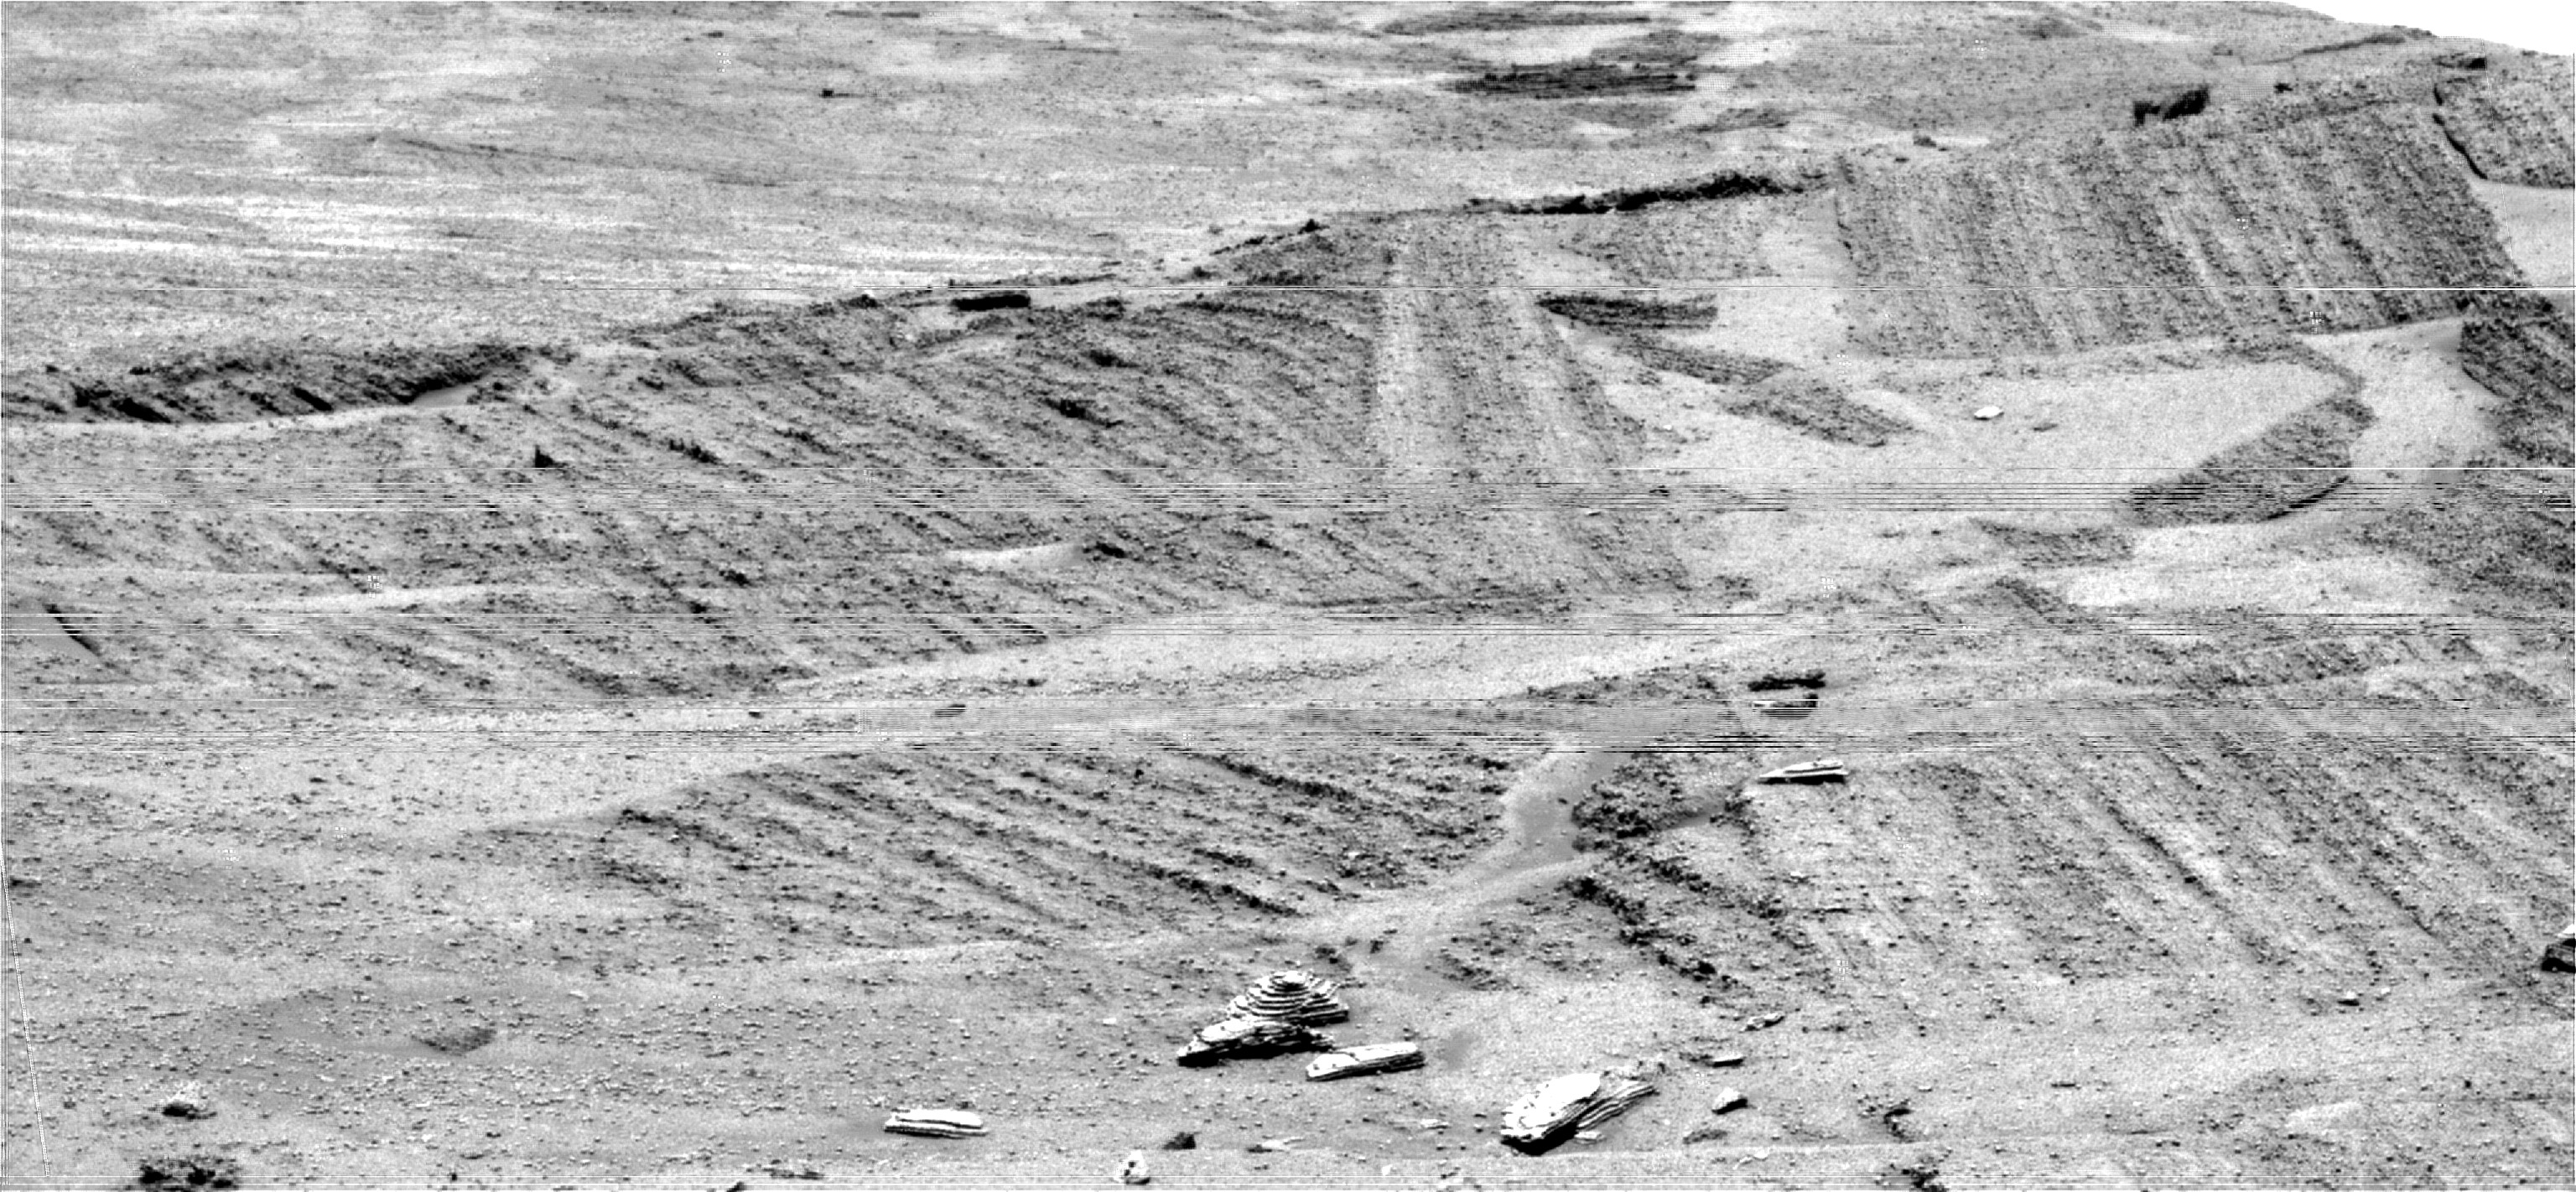

Angled Layers in Super Resolution

Researchers used a special imaging technique with the panoramic camera on NASA’s Mars Exploration Rover Opportunity to get as detailed a look as possible at a target region near eastern foot of “Burns Cliff.” The intervening terrain was too difficult for driving the rover closer. The target is the boundary between two sections of layered rock. The layers in lower section (left) run at a marked angle to the layers in next higher section (right).

This view is the product of a technique called super resolution. It was generated from data acquired on sol 288 of Opportunity’s mission (Nov. 14, 2004) from a position along the southeast wall of “Endurance Crater.” Resolution slightly higher than normal for the panoramic camera was synthesized for this view by combining 17 separate images of this scene, each one “dithered” or pointed slightly differently from the previous one. Computer manipulation of the individual images was then used to generate a new synthetic view of the scene in a process known mathematically as iterative deconvolution, but referred to informally as super resolution. Similar methods have been used to enhance the resolution of images from the Mars Pathfinder mission and the Hubble Space Telescope.

Credit: NASA/JPL/Cornell